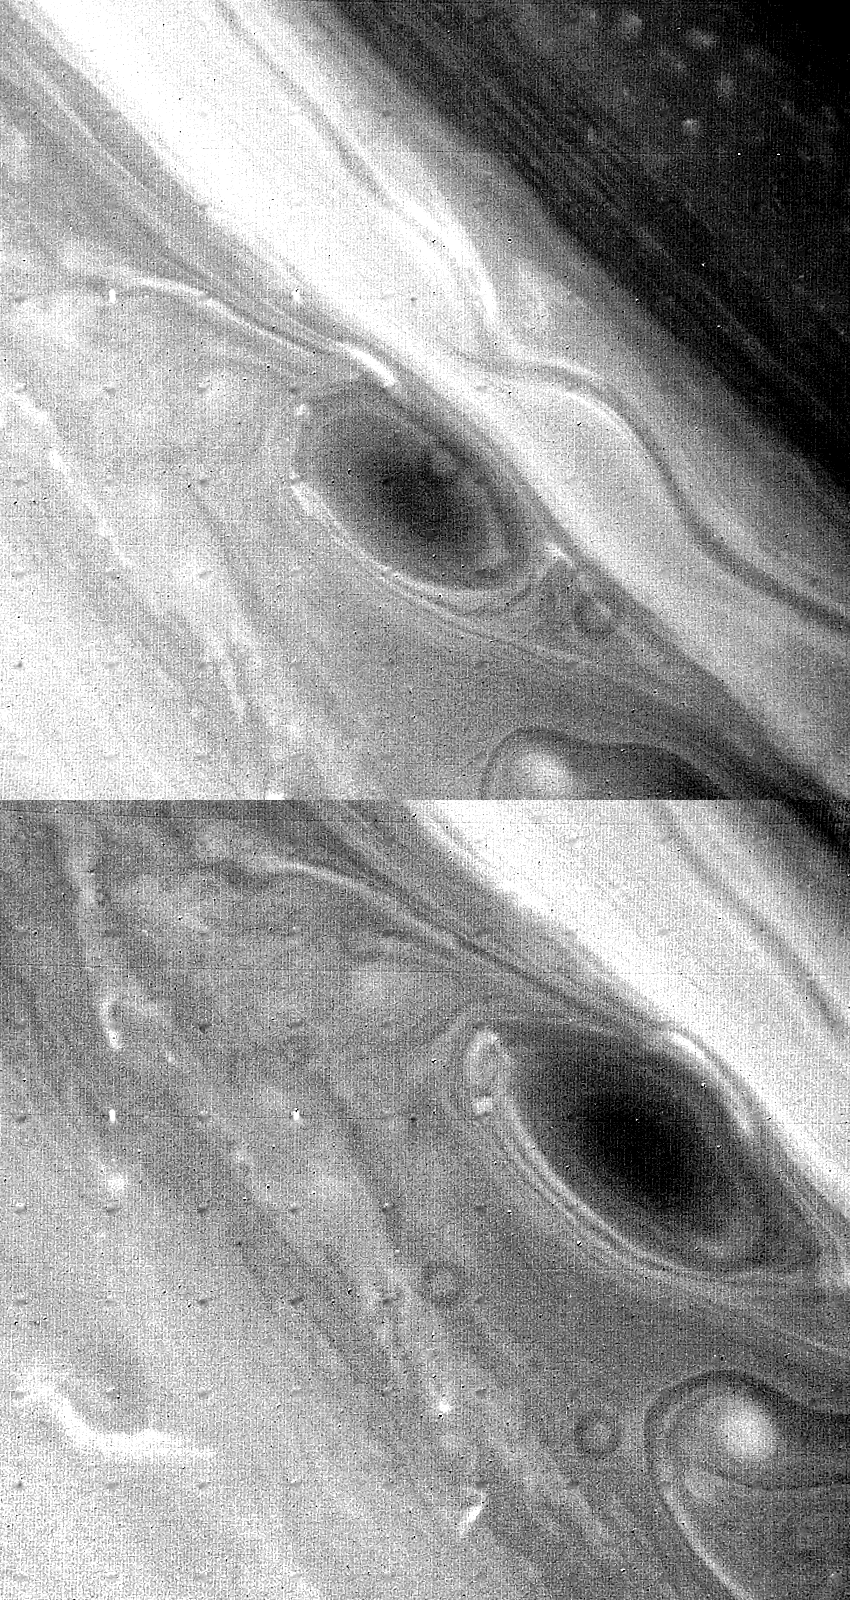

Large Brown Spot in Saturn’s Atmosphere

Circulation around a large brown spot in Saturn’s atmosphere can be seen in this pair of green-filter Voyager 2 images taken Aug. 23 and 24 from distances of 2.7 million and 2.3 million kilometers (1.7 million and 1.4 million miles), respectively. The top frame was taken about 10 hours 15 minutes before that at bottom. Brighter clouds like that seen to the northwest of the spot (to the upper left in these views) are observed in this time-lapse comparison to move in an anti-cyclonic direction (counterclockwise in the northern hemisphere). One interpretation says this anti-cyclonic motion is associated with downdrafts that would induce clearing over the spot. Consequently, the spot itself may represent an opening in Saturn’s upper cloud deck through which darker underlying clouds can be seen. The smallest features visible here are more than 50 km. (30 mi.) across. The Voyager project is managed for NASA by the Jet Propulsion Laboratory, Pasadena, Calif.

Credit: NASA/JPL